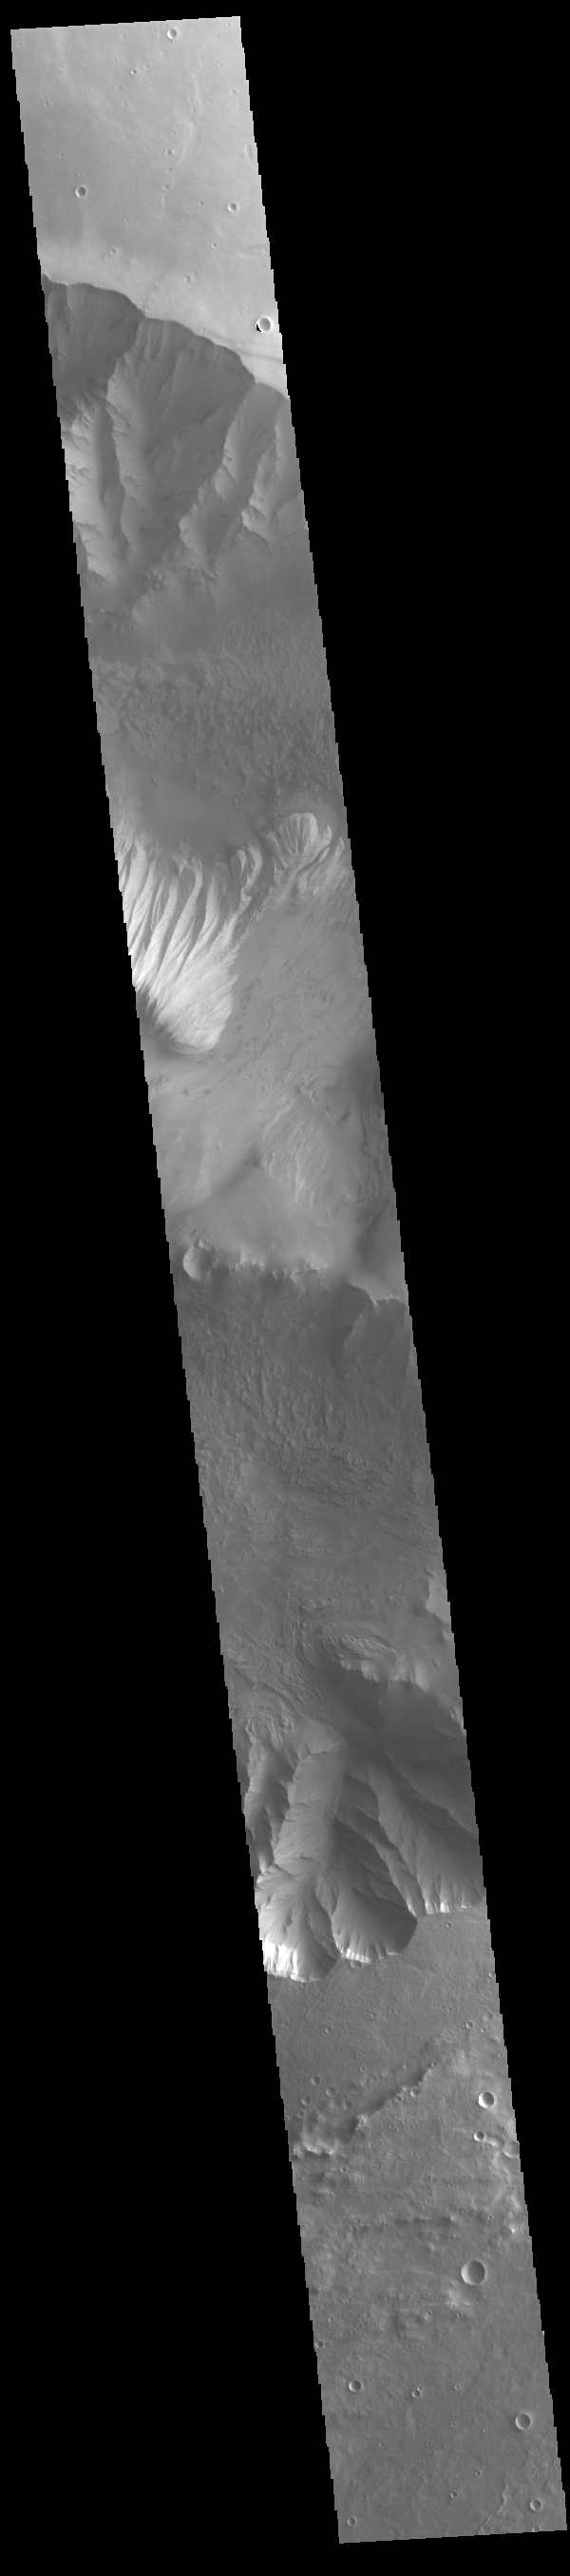

Eastern Candor Chasma

Candor Chasma is one of the largest canyons that make up Valles Marineris. It is approximately 810 km long (503 miles) and is divided into two regions – eastern and western Candor. Candor is located south of Ophir Chasma and north of Melas Chasma. The border with Melas Chasma contains many large landslide deposits. The floor of Candor Chasma includes a variety of landforms, including layered deposits, dunes, landslide deposits and steep sided cliffs and mesas. Many forms of erosion have shaped Candor Chasma. There is evidence of wind and water erosion, as well as significant gravity driven mass wasting (landslides).

Credit: NASA/JPL-Caltech/ASU